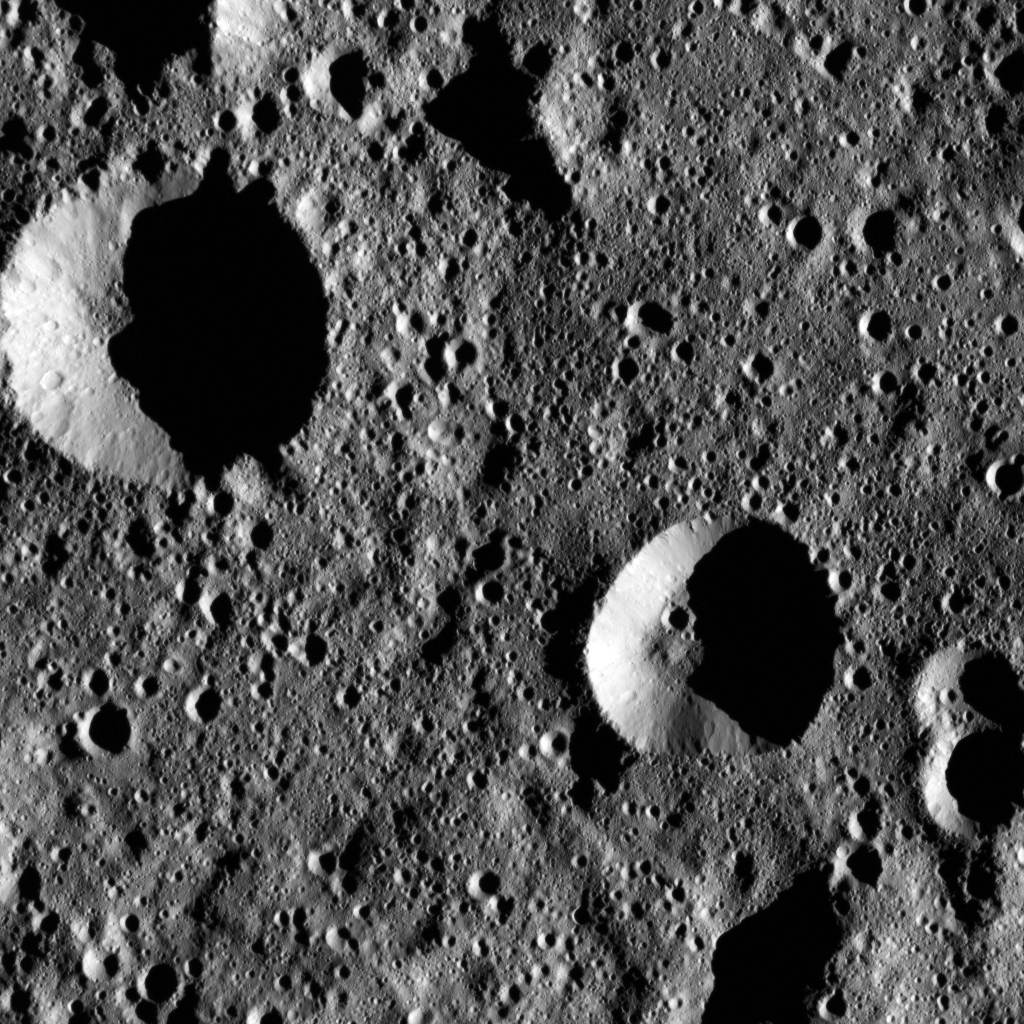

Dawn LAMO Image 73

This image shows terrain within Chaminuka Crater on Ceres. Chaminuka was named for the spirit who provides rains during times of drought, according to the legends of the Shona people of Zimbabwe. NASA’s Dawn spacecraft took this image of the crater on January 22, 2016. Chaminuka measures about 76 miles (122 kilometers) in diameter and is located in the southern hemisphere.

Dawn spotted Chaminuka from its low-altitude mapping orbit, at a distance of about 240 miles (385 kilometers) above the surface. The image resolution is 120 feet (35 meters) per pixel.

Dawn’s mission is managed by JPL for NASA’s Science Mission Directorate in Washington. Dawn is a project of the directorate’s Discovery Program, managed by NASA’s Marshall Space Flight Center in Huntsville, Alabama. UCLA is responsible for overall Dawn mission science. Orbital ATK, Inc., in Dulles, Virginia, designed and built the spacecraft. The German Aerospace Center, the Max Planck Institute for Solar System Research, the Italian Space Agency and the Italian National Astrophysical Institute are international partners on the mission team.

Credit: NASA/JPL-Caltech/UCLA/MPS/DLR/IDA